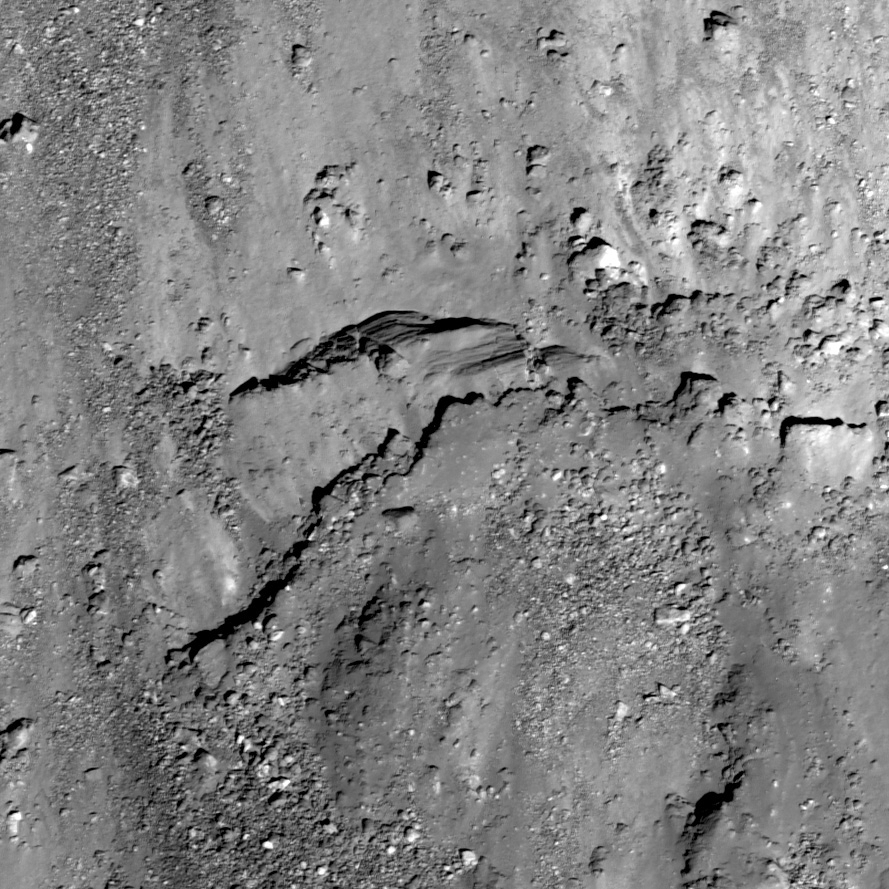

Stratified Ejecta Blocks

A stratified ejecta block around an unnamed fresh crater on the far side of the Moon, NAC frame M110757216R (127.61°E, 13.13°N). Incidence angle is 24°, scale is 0.58 meters/pixel.

Another large section of ejecta 80 meters long from the same crater and NAC frame also appears to have layers (left side of image)

An unnamed, young Copernican crater (about 8.6 km in diameter) northeast of crater Meshcherskiy, has a diverse collection of impact ejecta features. In today’s featured image we see evidence for stratified materials in the ejecta blanket of the crater. This particular block, about 170 meters across (approximately two football fields long), might have formed through the impact process, or perhaps the stratified layers are consolidated (compressed) regolith. During an impact, material is thrown out of the crater cavity in sheets of material called ejecta. With the right conditions, the sheets of ejecta could form the layers of the block seen here. It is also possible that the layered material existed before the impact. The simplest explanation is that the layers we see here are actually linear stress fractures in a continuous block, due to the strength properties of the rock.

NASA’s Goddard Space Flight Center built and manages the mission for the Exploration Systems Mission Directorate at NASA Headquarters in Washington. The Lunar Reconnaissance Orbiter Camera was designed to acquire data for landing site certification and to conduct polar illumination studies and global mapping. Operated by Arizona State University, LROC consists of a pair of narrow-angle cameras (NAC) and a single wide-angle camera (WAC). The mission is expected to return over 70 terabytes of image data.

Credit: NASA/GSFC/Arizona State University